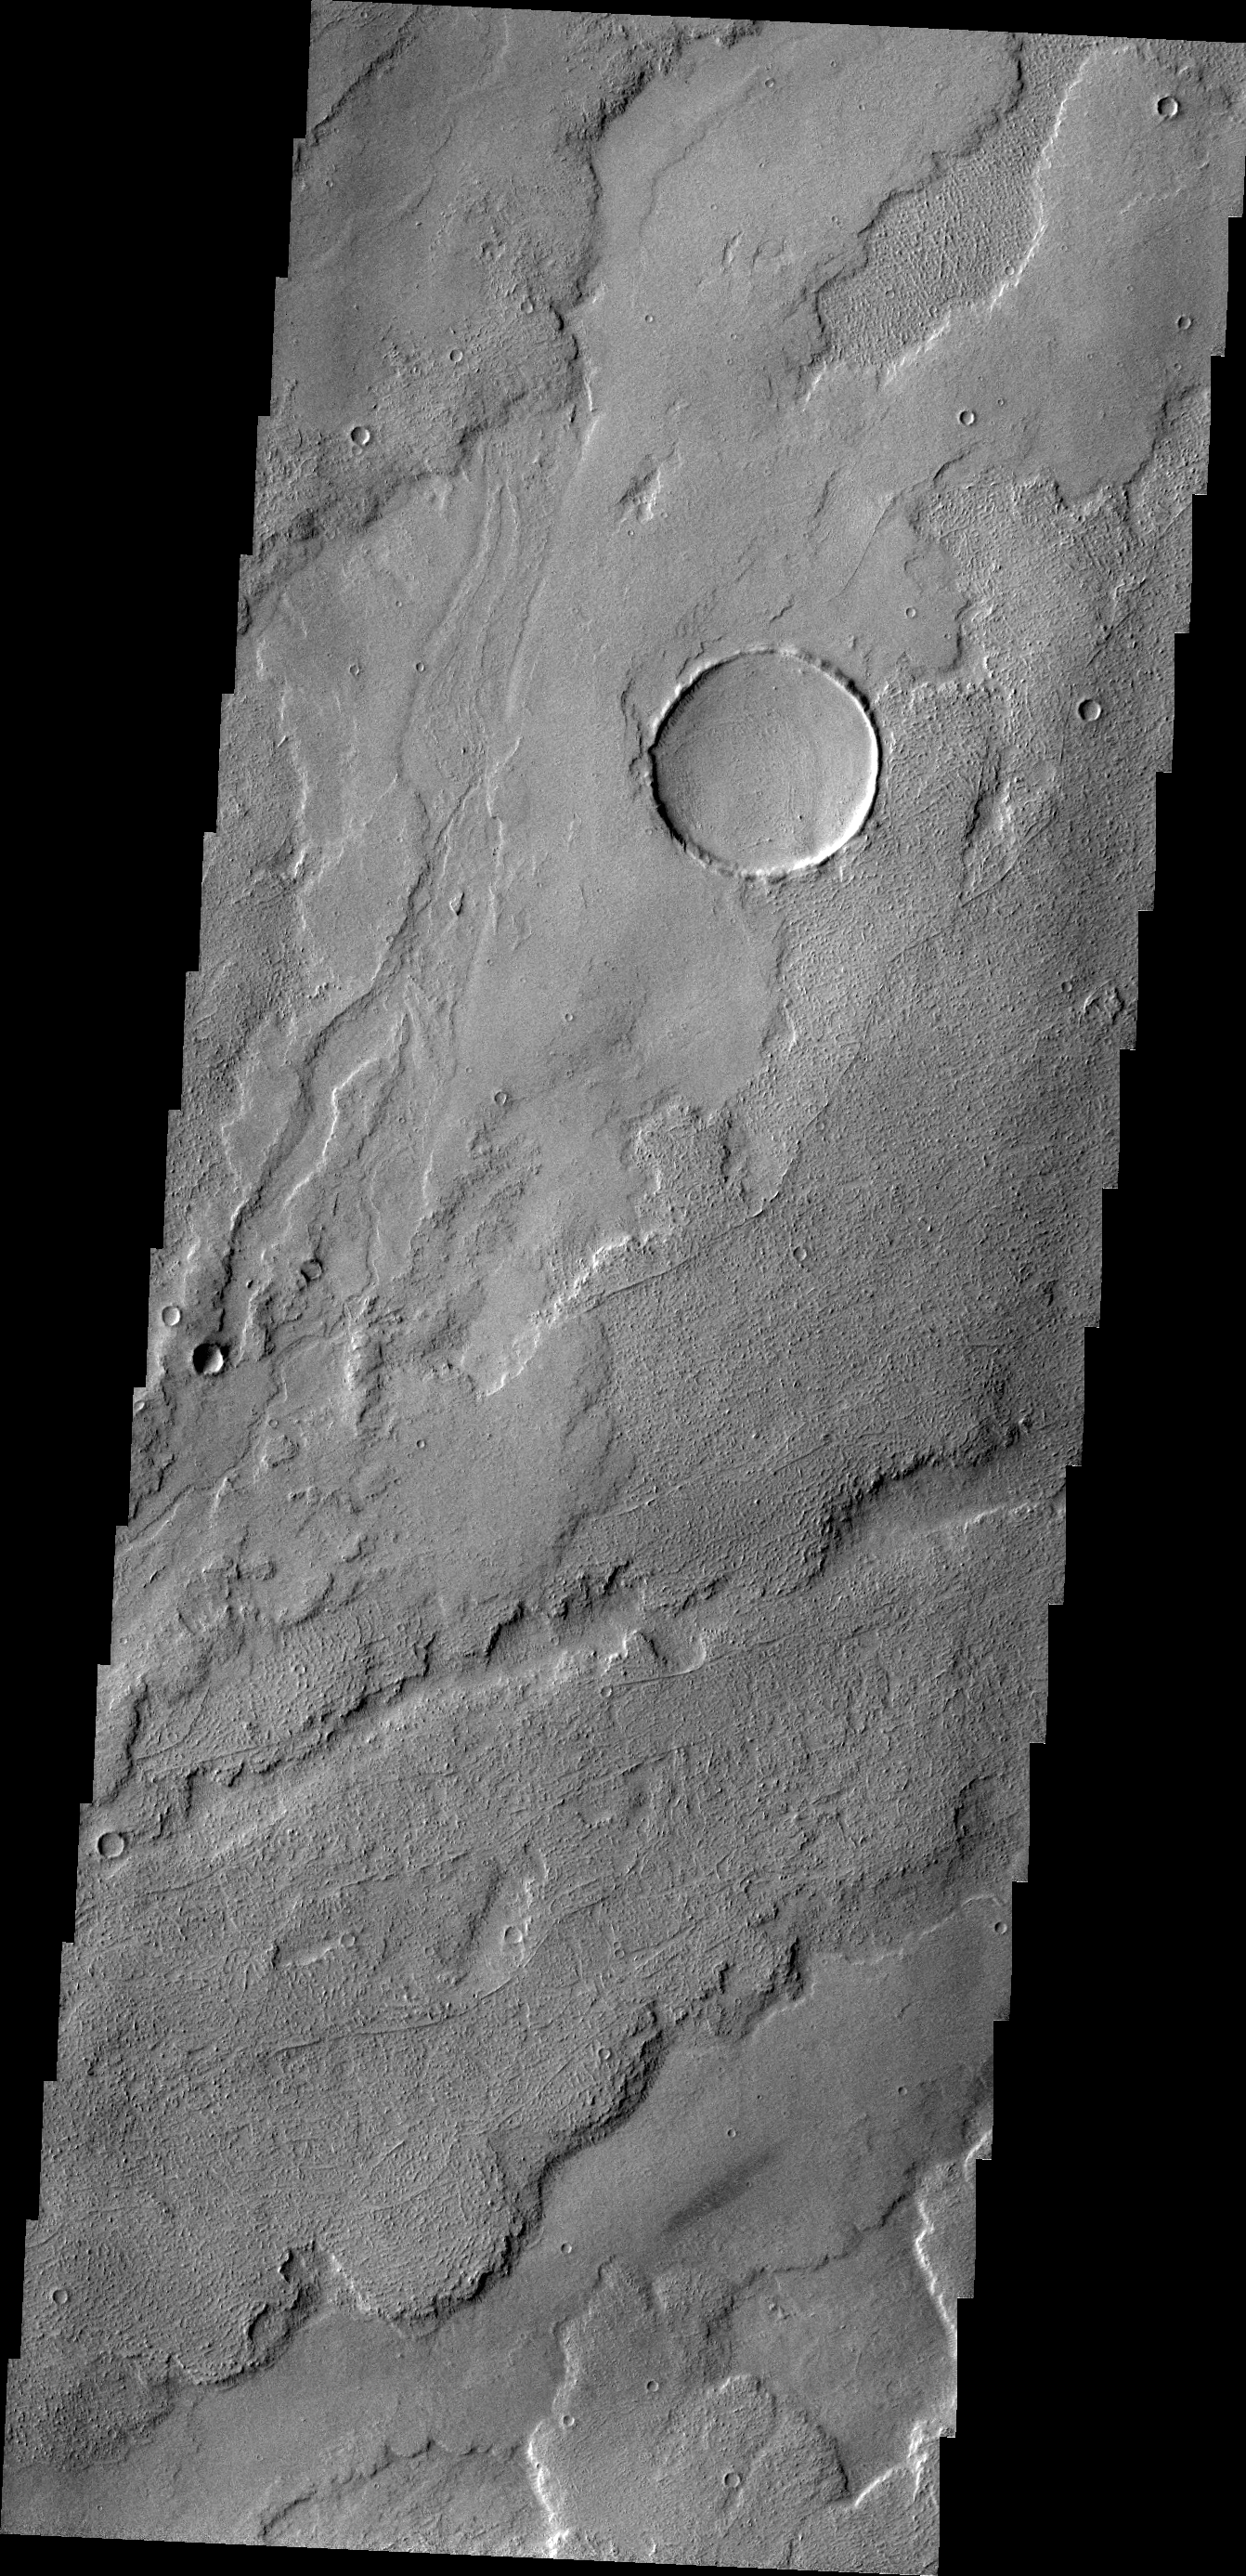

Tharsis Flows

Today’s image shows a small portion of the volcanic flows in the Tharsis region.

Credit: NASA/JPL/ASU